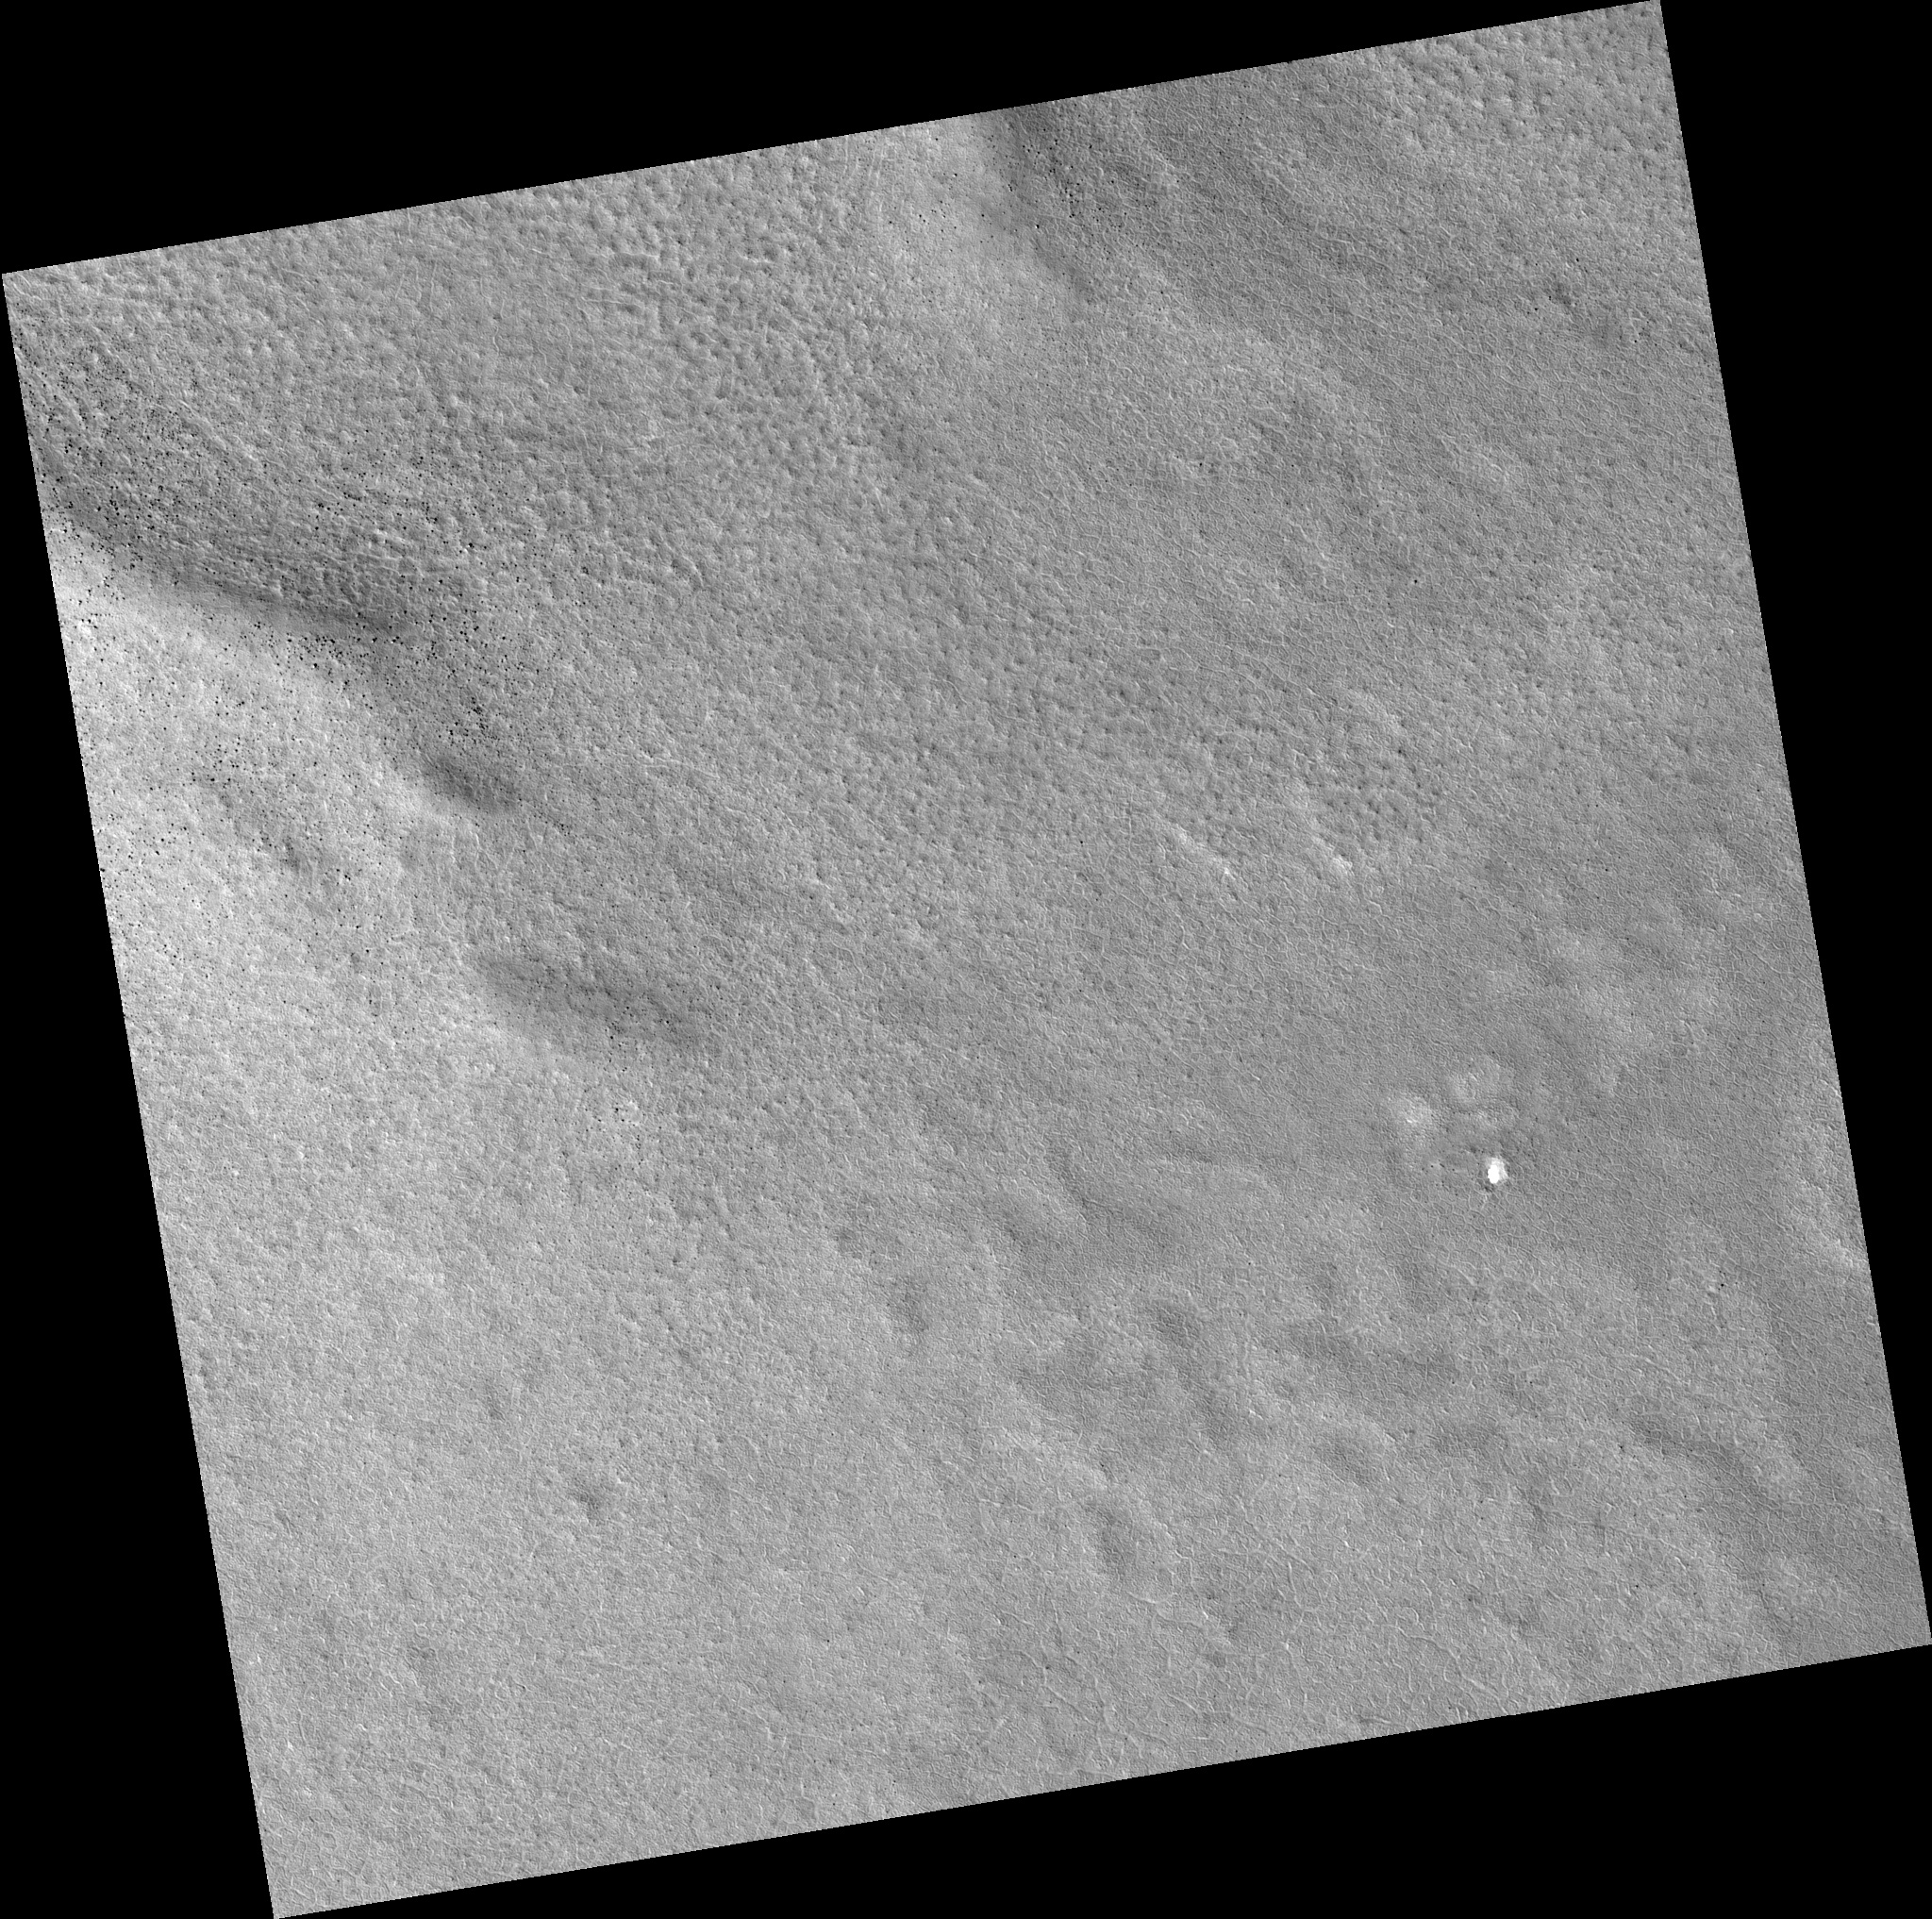

Northern Plains

Image PSP_001380_2520 was taken by the High Resolution Imaging Science Experiment (HiRISE) camera onboard the Mars Reconnaissance Orbiter spacecraft on November 12, 2006. The complete image is centered at 71.7 degrees latitude, 189.9 degrees East longitude. The range to the target site was 316.0 km (197.5 miles). At this distance the image scale is 31.6 cm/pixel (with 1 x 1 binning) so objects ~95 cm across are resolved. The image shown here has been map-projected to 25 cm/pixel. The image was taken at a local Mars time of 3:00 PM and the scene is illuminated from the west with a solar incidence angle of 60 degrees, thus the sun was about 30 degrees above the horizon. At a solar longitude of 134.1 degrees, the season on Mars is Northern Summer.

NASA’s Jet Propulsion Laboratory, a division of the California Institute of Technology in Pasadena, manages the Mars Reconnaissance Orbiter for NASA’s Science Mission Directorate, Washington. Lockheed Martin Space Systems, Denver, is the prime contractor for the project and built the spacecraft. The High Resolution Imaging Science Experiment is operated by the University of Arizona, Tucson, and the instrument was built by Ball Aerospace and Technology Corp., Boulder, Colo.

Credit: NASA/JPL/Univ. of Arizona